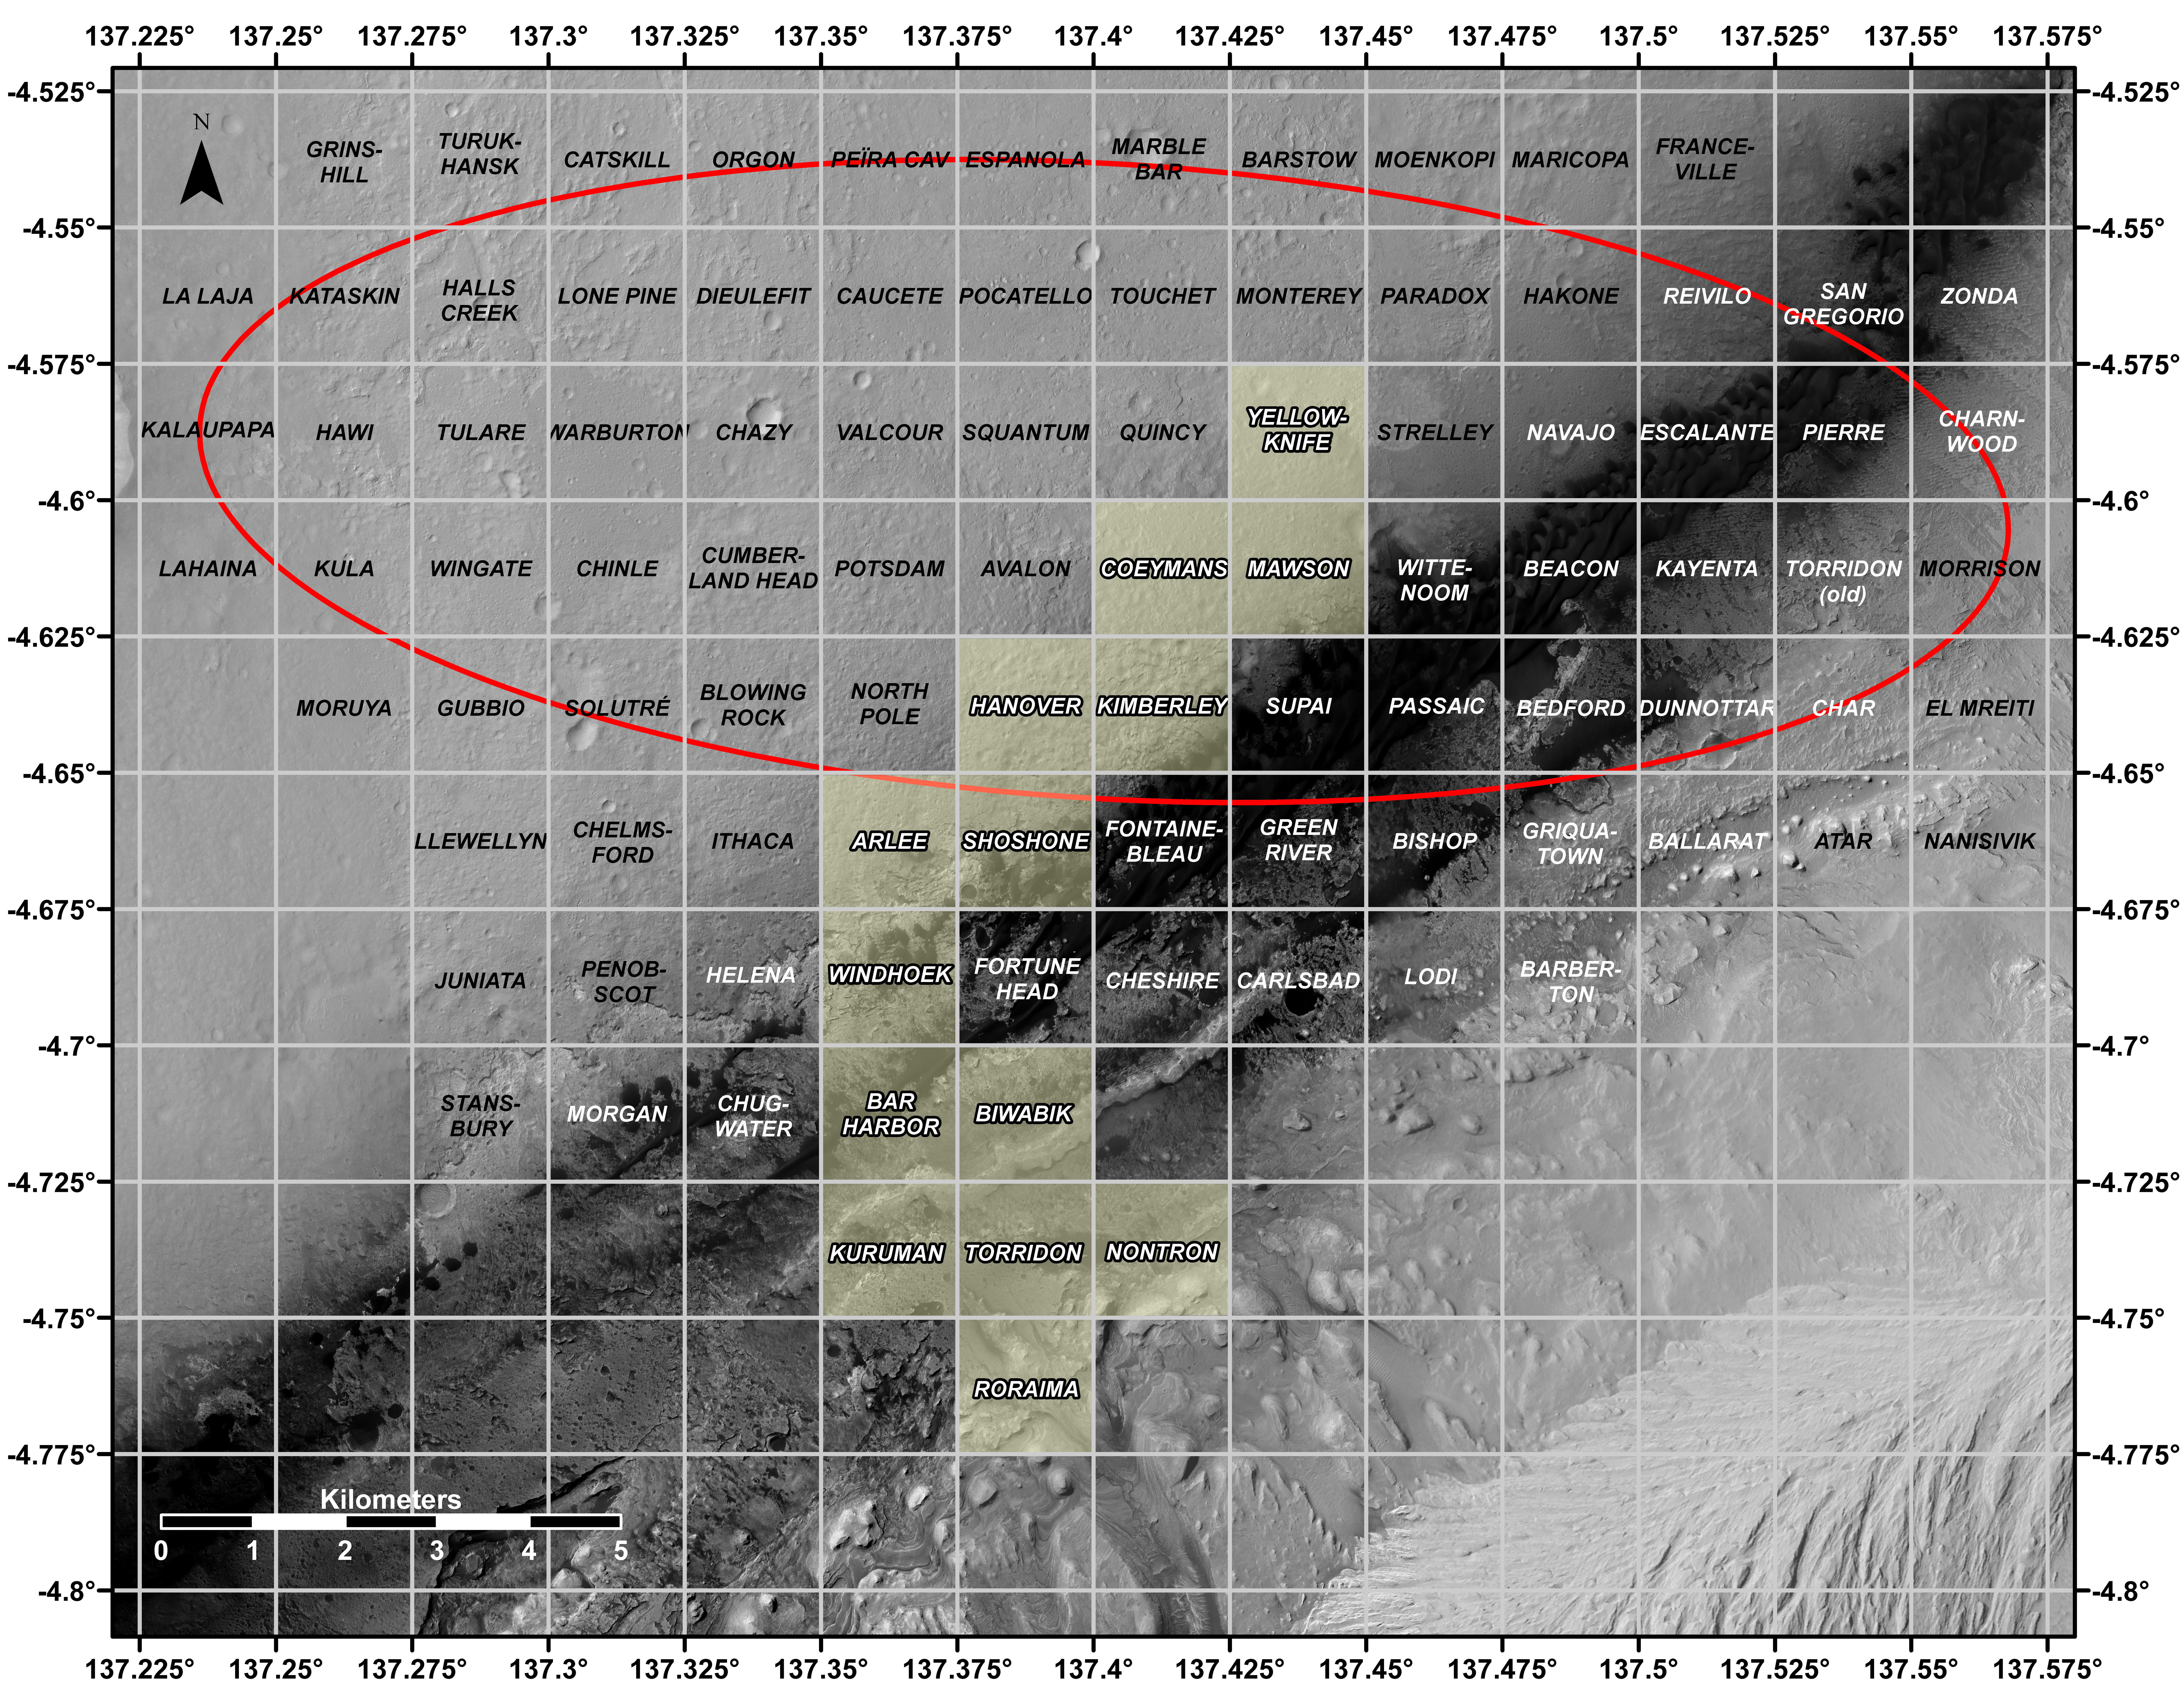

Curiosity’s Quadrant Themes

This map shows all the quadrant themes for NASA’s Curiosity Mars rover, which is currently in the Roraima quadrant seen at the bottom. The red oval indicates the landing ellipse where the rover was targeted to touch down in 2012. The yellow-tinted quadrants are areas the rover has driven through since then. Themes are chosen in advance of the rover’s arrival in a new quadrant; the rover’s path couldn’t be planned until after the team knew where it landed. Martian latitude and longitude is provided around the outside of the map.

With the Curiosity mission, scientists began using quadrant themes to organize the long lists of unofficial nicknames needed to catalog its observations, whether hills, craters, boulders, rocks, and even tiny features on rock surfaces. Scientist deplete these lists of names quickly – especially with Curiosity, which has used more than 10,000 names over nearly 11 years of exploring Mars. Different science “targets” all require names – including targets for the rover’s cameras, the rocks on which it places its arm instruments and drill, and the surfaces it zaps with its laser instrument.

Curiosity’s team chooses quadrant themes based on sites of geological interest on Earth. Its current quadrant, Roraima, is named for the northernmost state of Brazil, and for Mount Roraima, the highest peak in the Pacaraima mountains, located near the border of Venezuela, Brazil, and Guyana. The sulfate-enriched region Curiosity is currently exploring, with its flat-topped hills and steep slopes, reminded the rover team of the “table-top” mountains in the Pacaraima range. This is the first quadrant theme the team has chosen related to South America.

Previously explored quadrants include Torridon, based on sites in Scotland, and Nontron, based on the French region where the town of Nontron can be found. While in the Nontron quadrant, which was located in a clay-enriched region, Curiosity drilled a rock sample that included a notable amount of nontronite – a clay mineral that was first discovered on Earth near Nontron.

Each quadrant is 0.025 degrees of latitude and longitude, or approximately 0.7 miles (1.2 kilometers) on each side.

Curiosity was built by NASA’s Jet Propulsion Laboratory, which is managed by Caltech in Pasadena, California. JPL leads the mission on behalf of NASA’s Science Mission Directorate in Washington.

Credit: NASA/JPL-Caltech/USGS-Flagstaff/University of Arizona